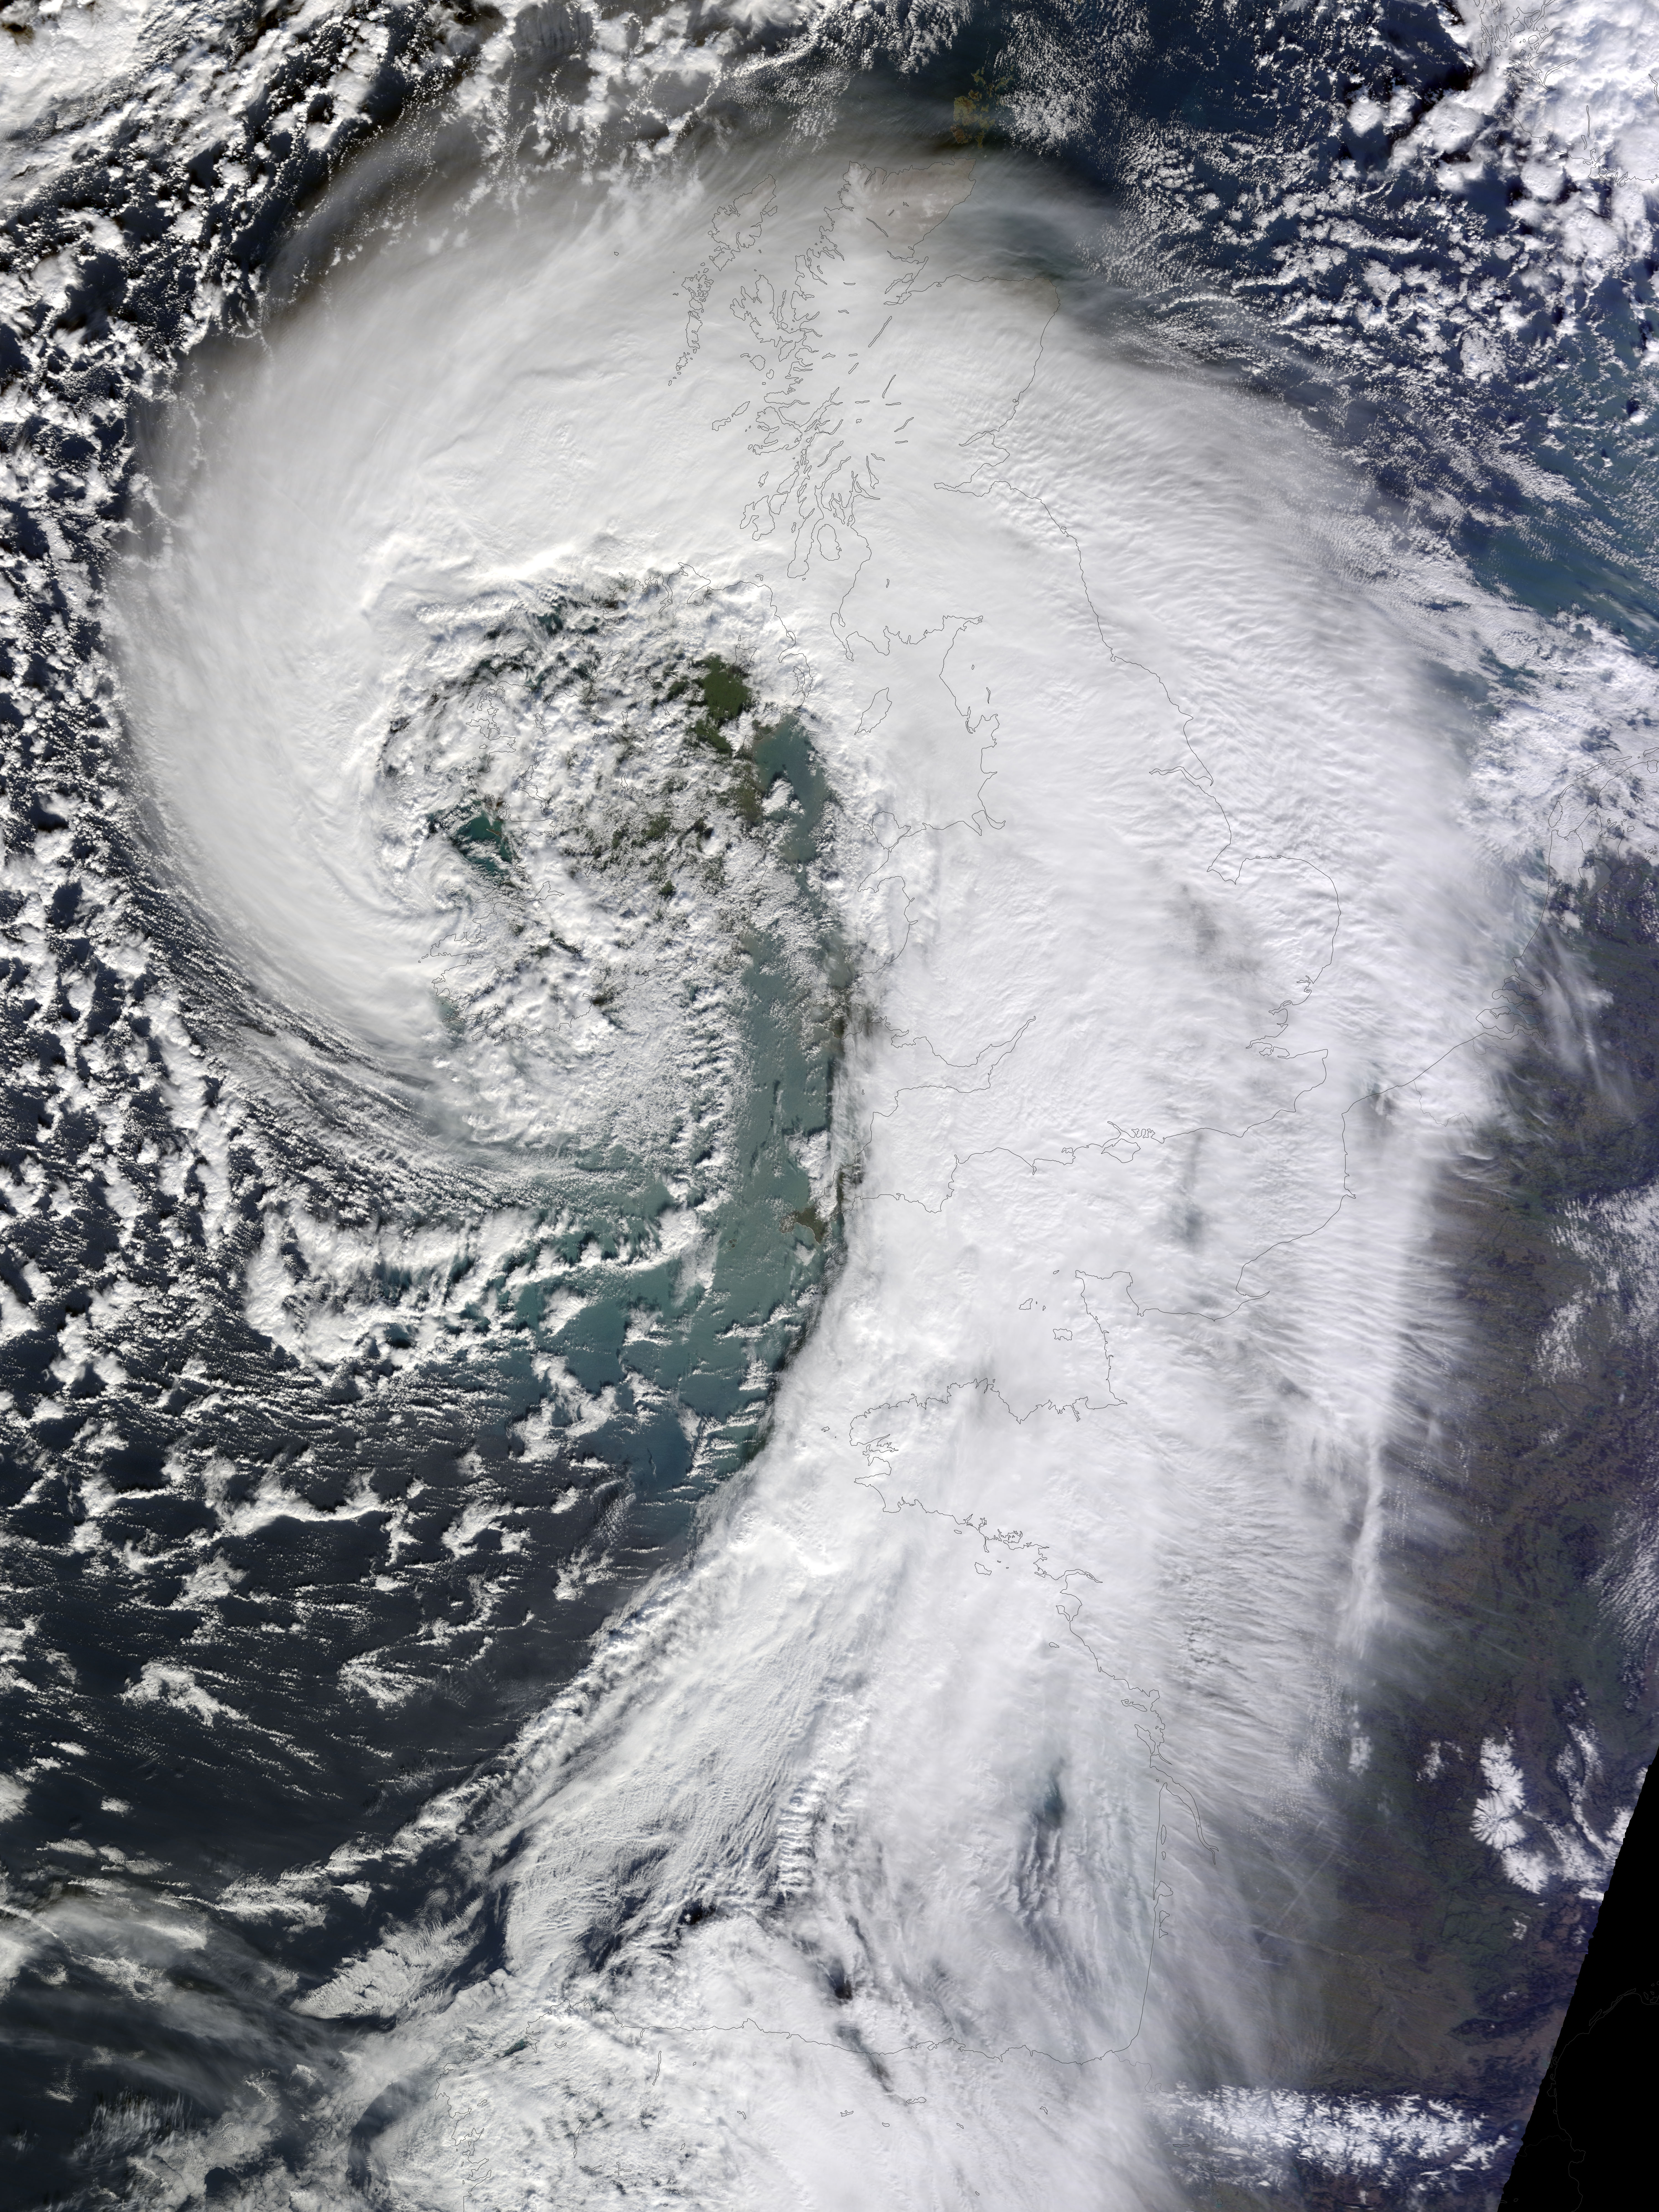

Extratropical Cyclone over the United Kingdom

Soggy winters are not unusual in the United Kingdom, but this winter has been in a category of its own. UK Met Office meteorologists had just declared January 2014 the wettest month on record for parts of southern Britain when another series of storms swept across the area in early February. The Moderate Resolution Imaging Spectroradiometer (MODIS) on NASA’s Terra satellite captured this image of an extratropical cyclone bearing down on the United Kingdom on February 12, 2014. Mature extratropical cyclones often feature comma-shaped cloud patterns that are the product of “conveyor belt” circulation. While heavy precipitation is often present near the low-pressure head of the comma, a slot of dry air usually trails the west side of the tail. The storm brought the United Kingdom yet another round of heavy rain, as well as winds that exceeded 160 kilometers (100 miles) per hour. It snarled traffic, disrupted train service, and caused power outages for more than 700,000 people. The also exacerbated severe flooding in southern England. More than 5,800 homes have flooded since early December, according to media reports. Authorities have deployed thousands of soldiers to towns and cities in southern England to help with flood recovery. Meanwhile, the Met Office was forecasting more of the same. They warned that another system bearing heavy rain and winds was lining up to push into the United Kingdom from the southeast on Friday morning. NASA Earth Observatory image by Jesse Allen, using data from the Land Atmosphere Near real-time Capability for EOS (LANCE).

Credit: NASA Earth Observatory